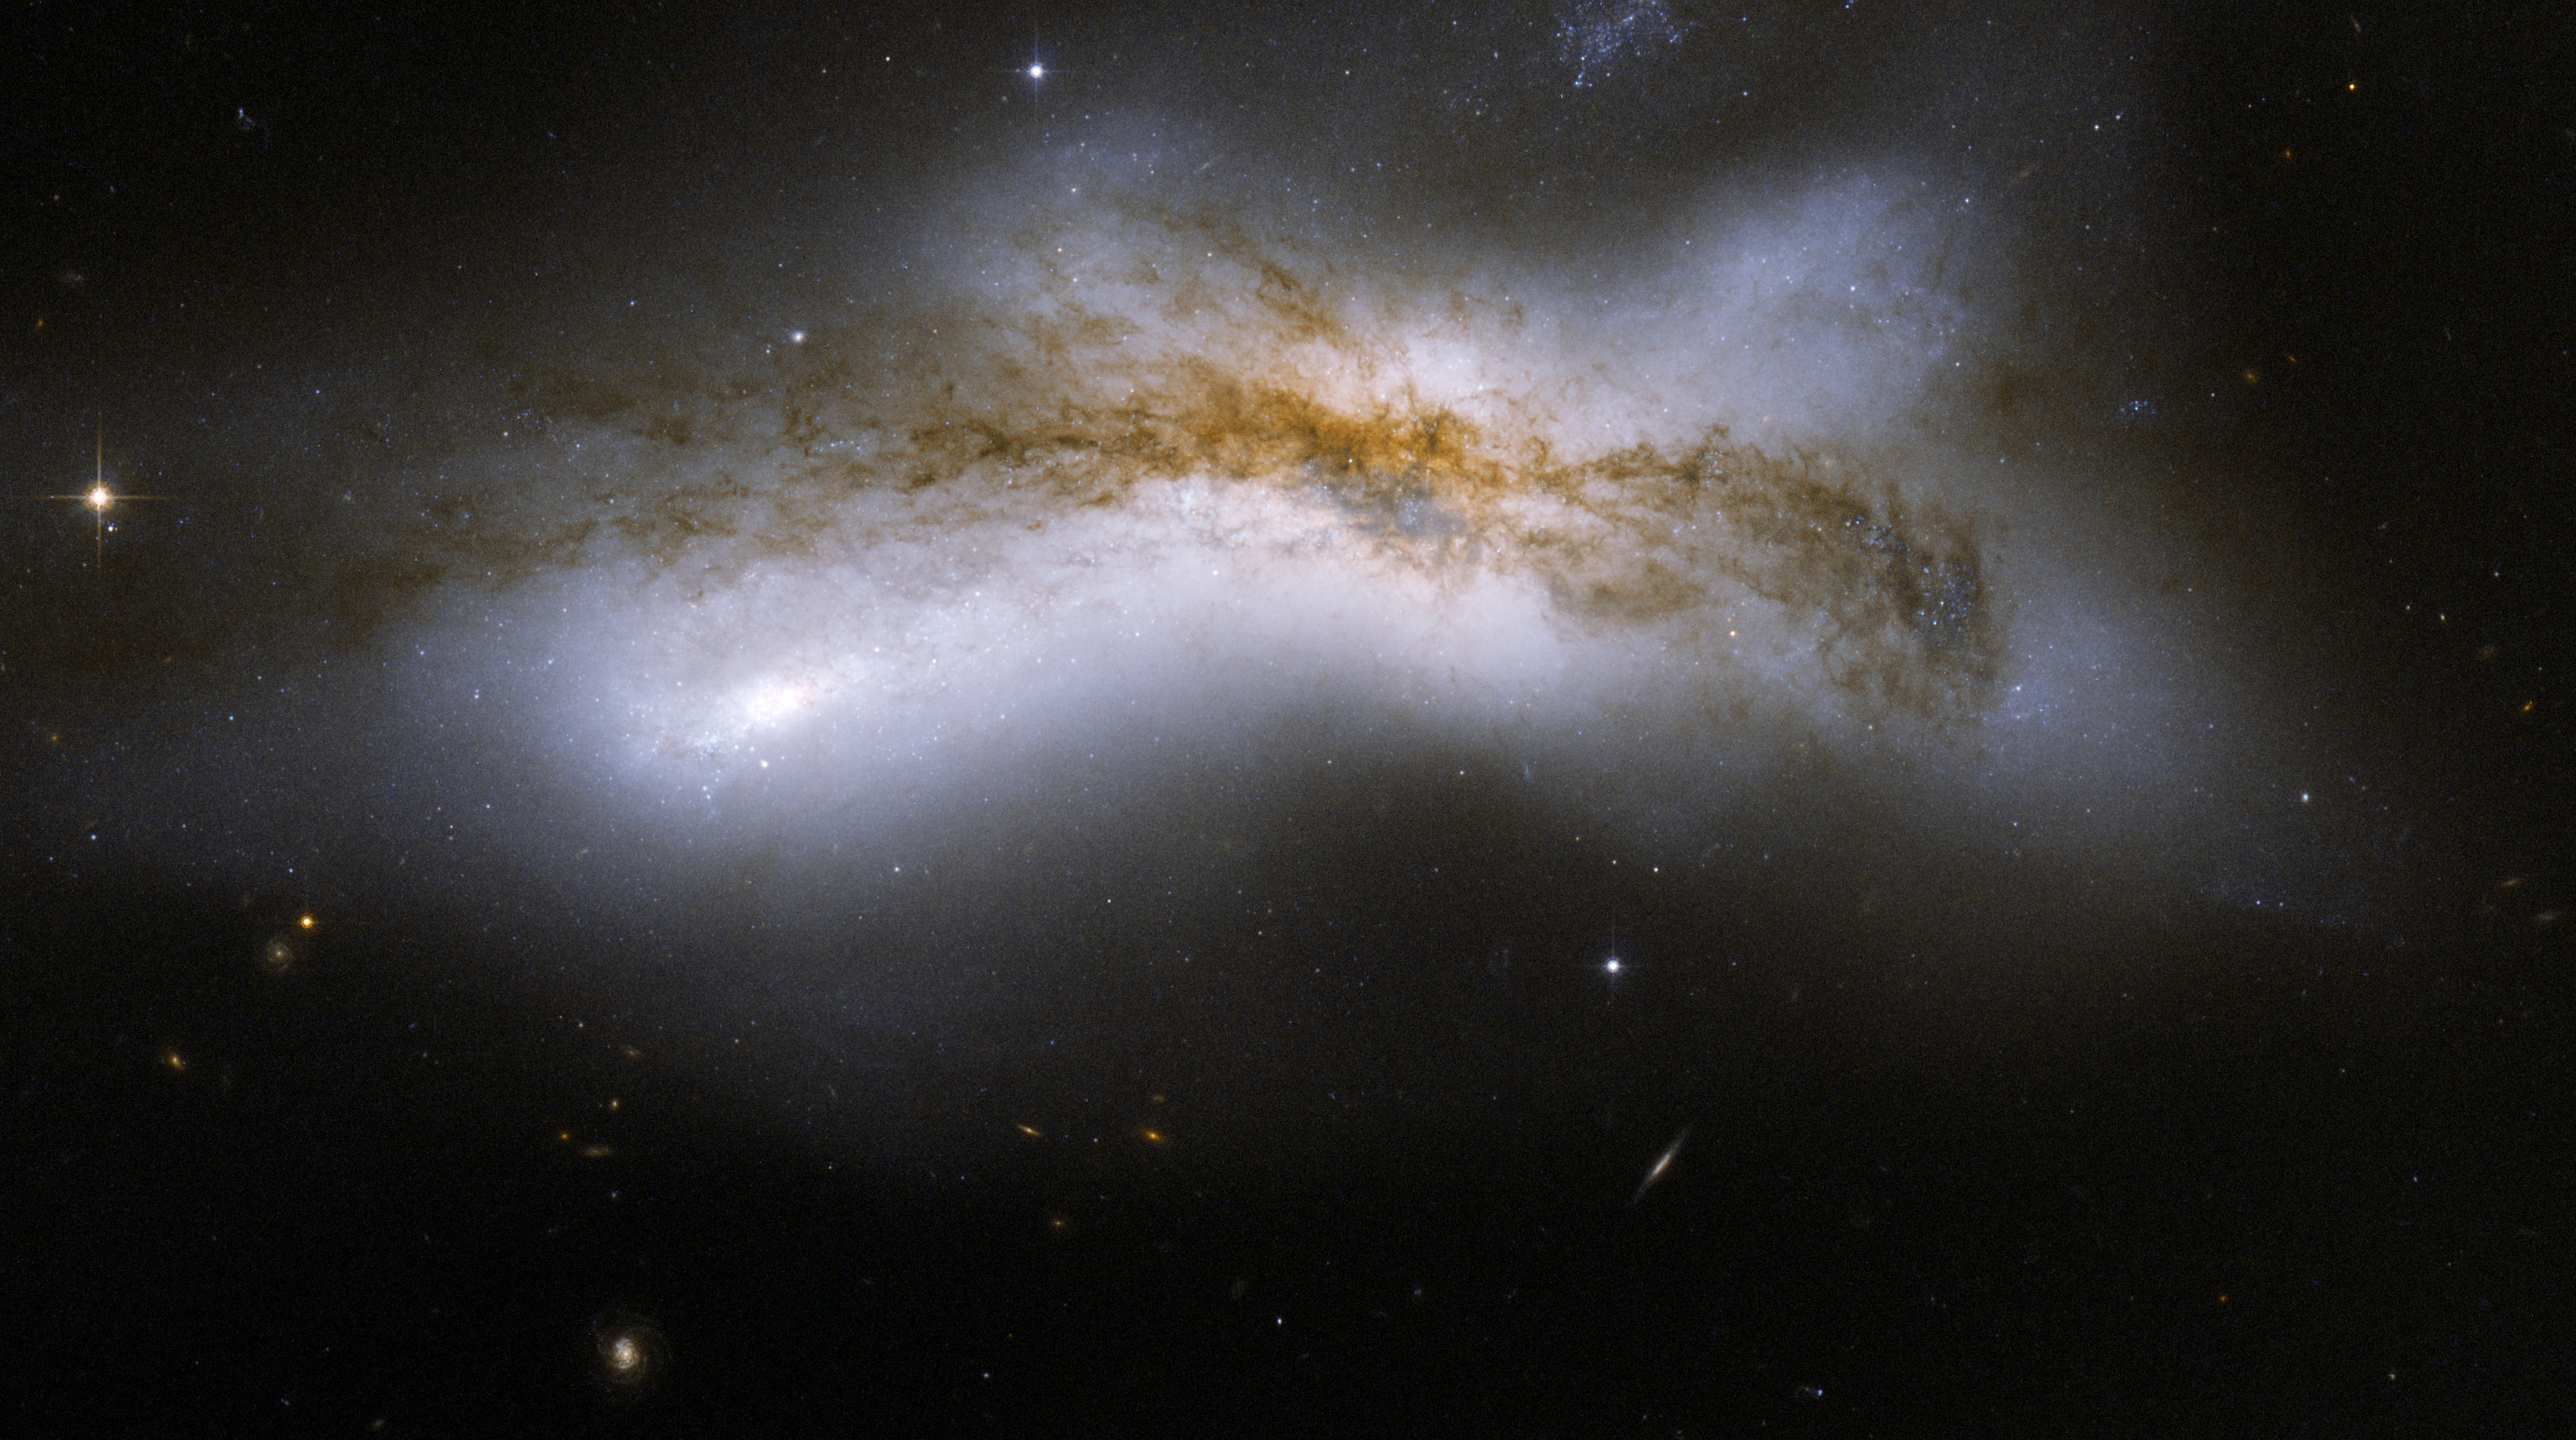

NGC 520

NGC 520 is the product of a collision between two disk galaxies that started 300 million years ago. It exemplifies the middle stages of the merging process: the disks of the parent galaxies have merged together, but the nuclei have not yet coalesced. It features an odd-looking tail of stars and a prominent dust lane that runs diagonally across the center of the image and obscures the galaxy. NGC 520 is one of the brightest galaxy pairs on the sky, and can be observed with a small telescope toward the constellation of Pisces, the Fish, having the appearance of a comet. It is about 100 million light-years away and about 100,000 light-years across. The galaxy pair is included in Arp’s catalog of peculiar galaxies as ARP 157.

This image is part of a large collection of 59 images of merging galaxies taken by the Hubble Space Telescope and released on the occasion of its 18th anniversary on 24th April 2008. It was taken by the telescope’s Wide Field and Planetary Camera 2, which was designed and built by JPL.

Credit: NASA, ESA, the Hubble Heritage Team (STScI/AURA)-ESA/Hubble Collaboration, and B. Whitmore (STScI)